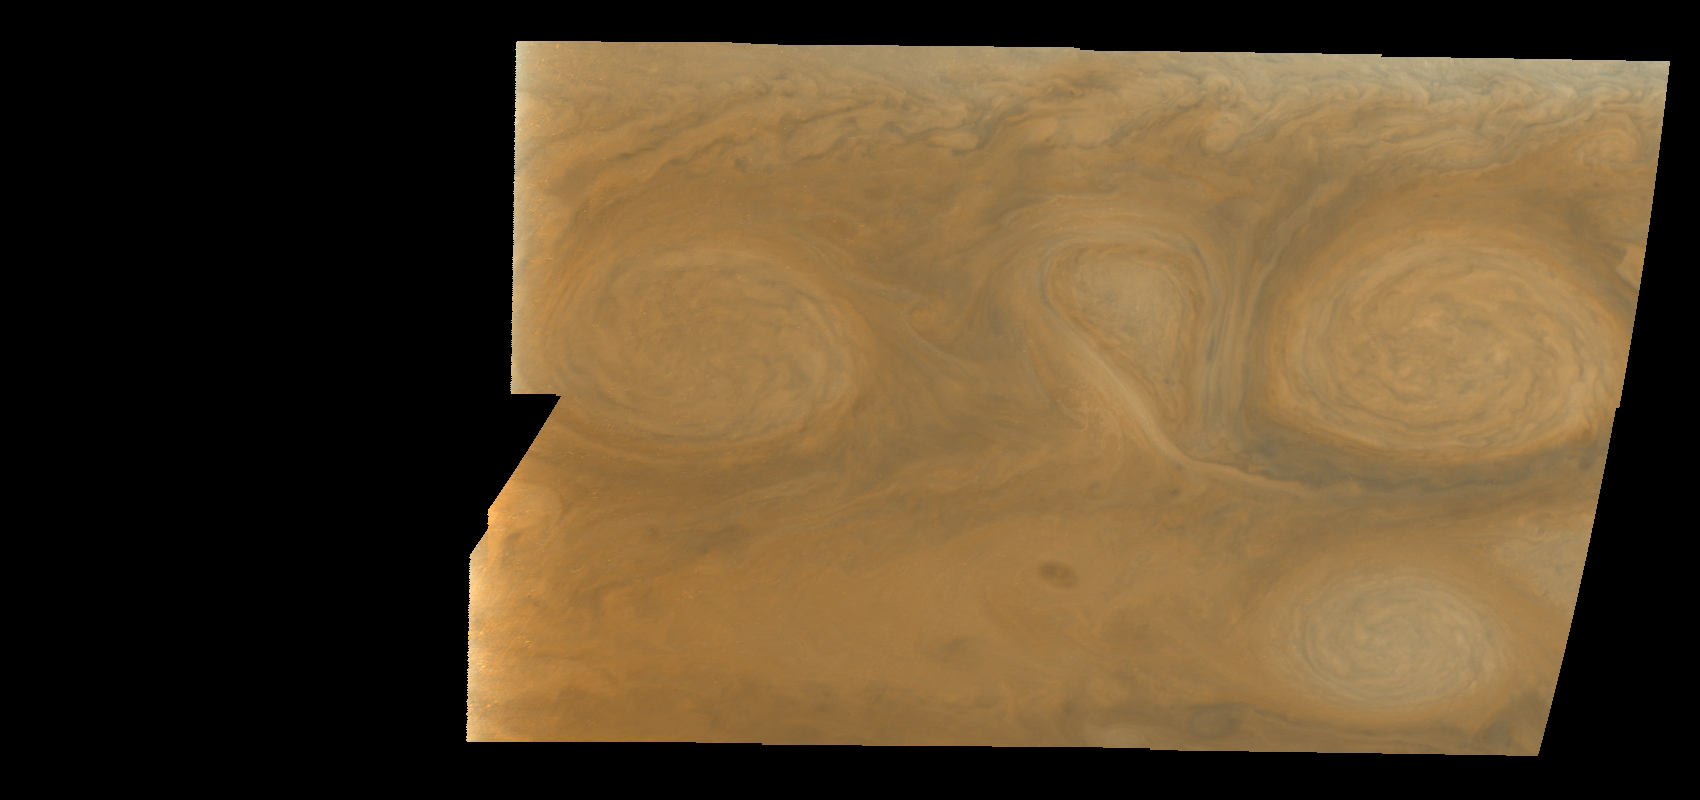

Jupiter’s Long-lived White Ovals in True Color (Time Set 2)

Oval cloud systems of this type are often associated with chaotic cyclonic systems such as the balloon shaped vortex seen here between the well formed ovals. This system is centered near 30 degrees south planetocentric latitude and 100 degrees west longitude and rotates in a clockwise sense about its center. The oval shaped vortices in the upper half of the mosaic are two of the three long-lived White Ovals that formed to the south of the Red Spot in the 1930’s and, like the Red Spot, rotate in a counterclockwise sense. The east to west dimension of the leftmost White Oval is 9000 kilometers (km). (The diameter of the Earth is 12,756 km.) The White Ovals drift in longitude relative to one another, and are presently restricting the cyclonic structure.

To the south, the smaller oval and its accompanying cyclonic system are moving eastward at about 0.4 degrees per day relative to the larger ovals. The interaction between these two cyclonic storm systems is producing high, thick cumulus-like clouds in the southern part of the more northerly trapped system.

This mosaic combines the violet (410 nanometers) and near infrared continuum (756 nanometers) filter images to create a mosaic similar to how Jupiter would appear to human eyes. Differences in coloration are due to the composition and abundances of trace chemicals in Jupiter’s atmosphere.

North is at the top of this mosaic. The smallest resolved features are tens of kilometers in size. These images were taken on February 19, 1997, at a range of 1.1 million kilometers by the Solid State Imaging (CCD) system aboard NASA’s Galileo spacecraft.

The Jet Propulsion Laboratory, Pasadena, CA manages the mission for NASA’s Office of Space Science, Washington, DC.

Credit: NASA/JPL-Caltech